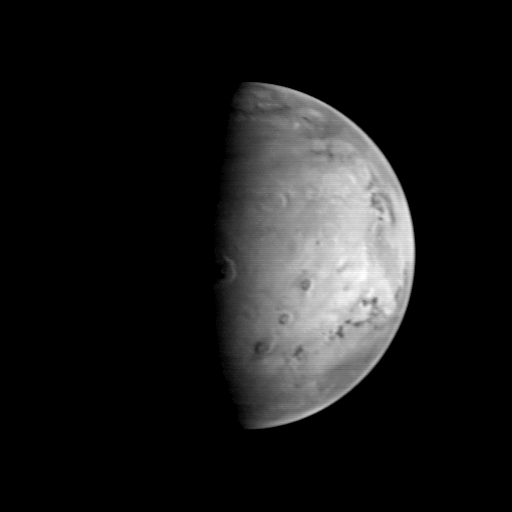

MGS Approach Image – 127.2° W Longitude

This image, the last in sequence of 8 taken by the Mars Global Surveyor (MGS) spacecraft prior to its arrival at Mars on September 11, 1997, shows a spectacular view of the large volcano, Olympus Mons, very close to the morning sunrise line (called the terminator). Taken early in the morning of August 21, the view clearly shows the summit crater (the caldera) and the 3,000 m (9,800 feet) high escarpment that surrounds the base of the 25,000 meter (82,000 feet) high, 550 km (340 mile) wide volcano. To the right of Olympus Mons are three other large volcanoes (Ascraeus Mons, top; Pavonis Mons, middle; Arsia Mons, bottom). The image is centered near 23.6° N, 127.2° W, and was acquired when MGS was 5.38 million kilometers (3.34 million miles) from Mars. At this distance, the MOC’s resolution is about 20 km per picture element, and the 6800 km (4200 mile) diameter planet is about 340 pixels across. In the 46 hours between the first and last images in the sequence, the diameter of Mars in the pictures grew by almost 10%.

Malin Space Science Systems and the California Institute of Technology built the MOC using spare hardware from the Mars Observer mission. MSSS operates the camera from its facilities in San Diego, CA. The Jet Propulsion Laboratory operates the Mars Global Surveyor spacecraft with its industrial partner, Lockheed Martin Astronautics, from facilities in Pasadena, CA and Denver, CO.

Credit: NASA/JPL/Malin Space Science Systems